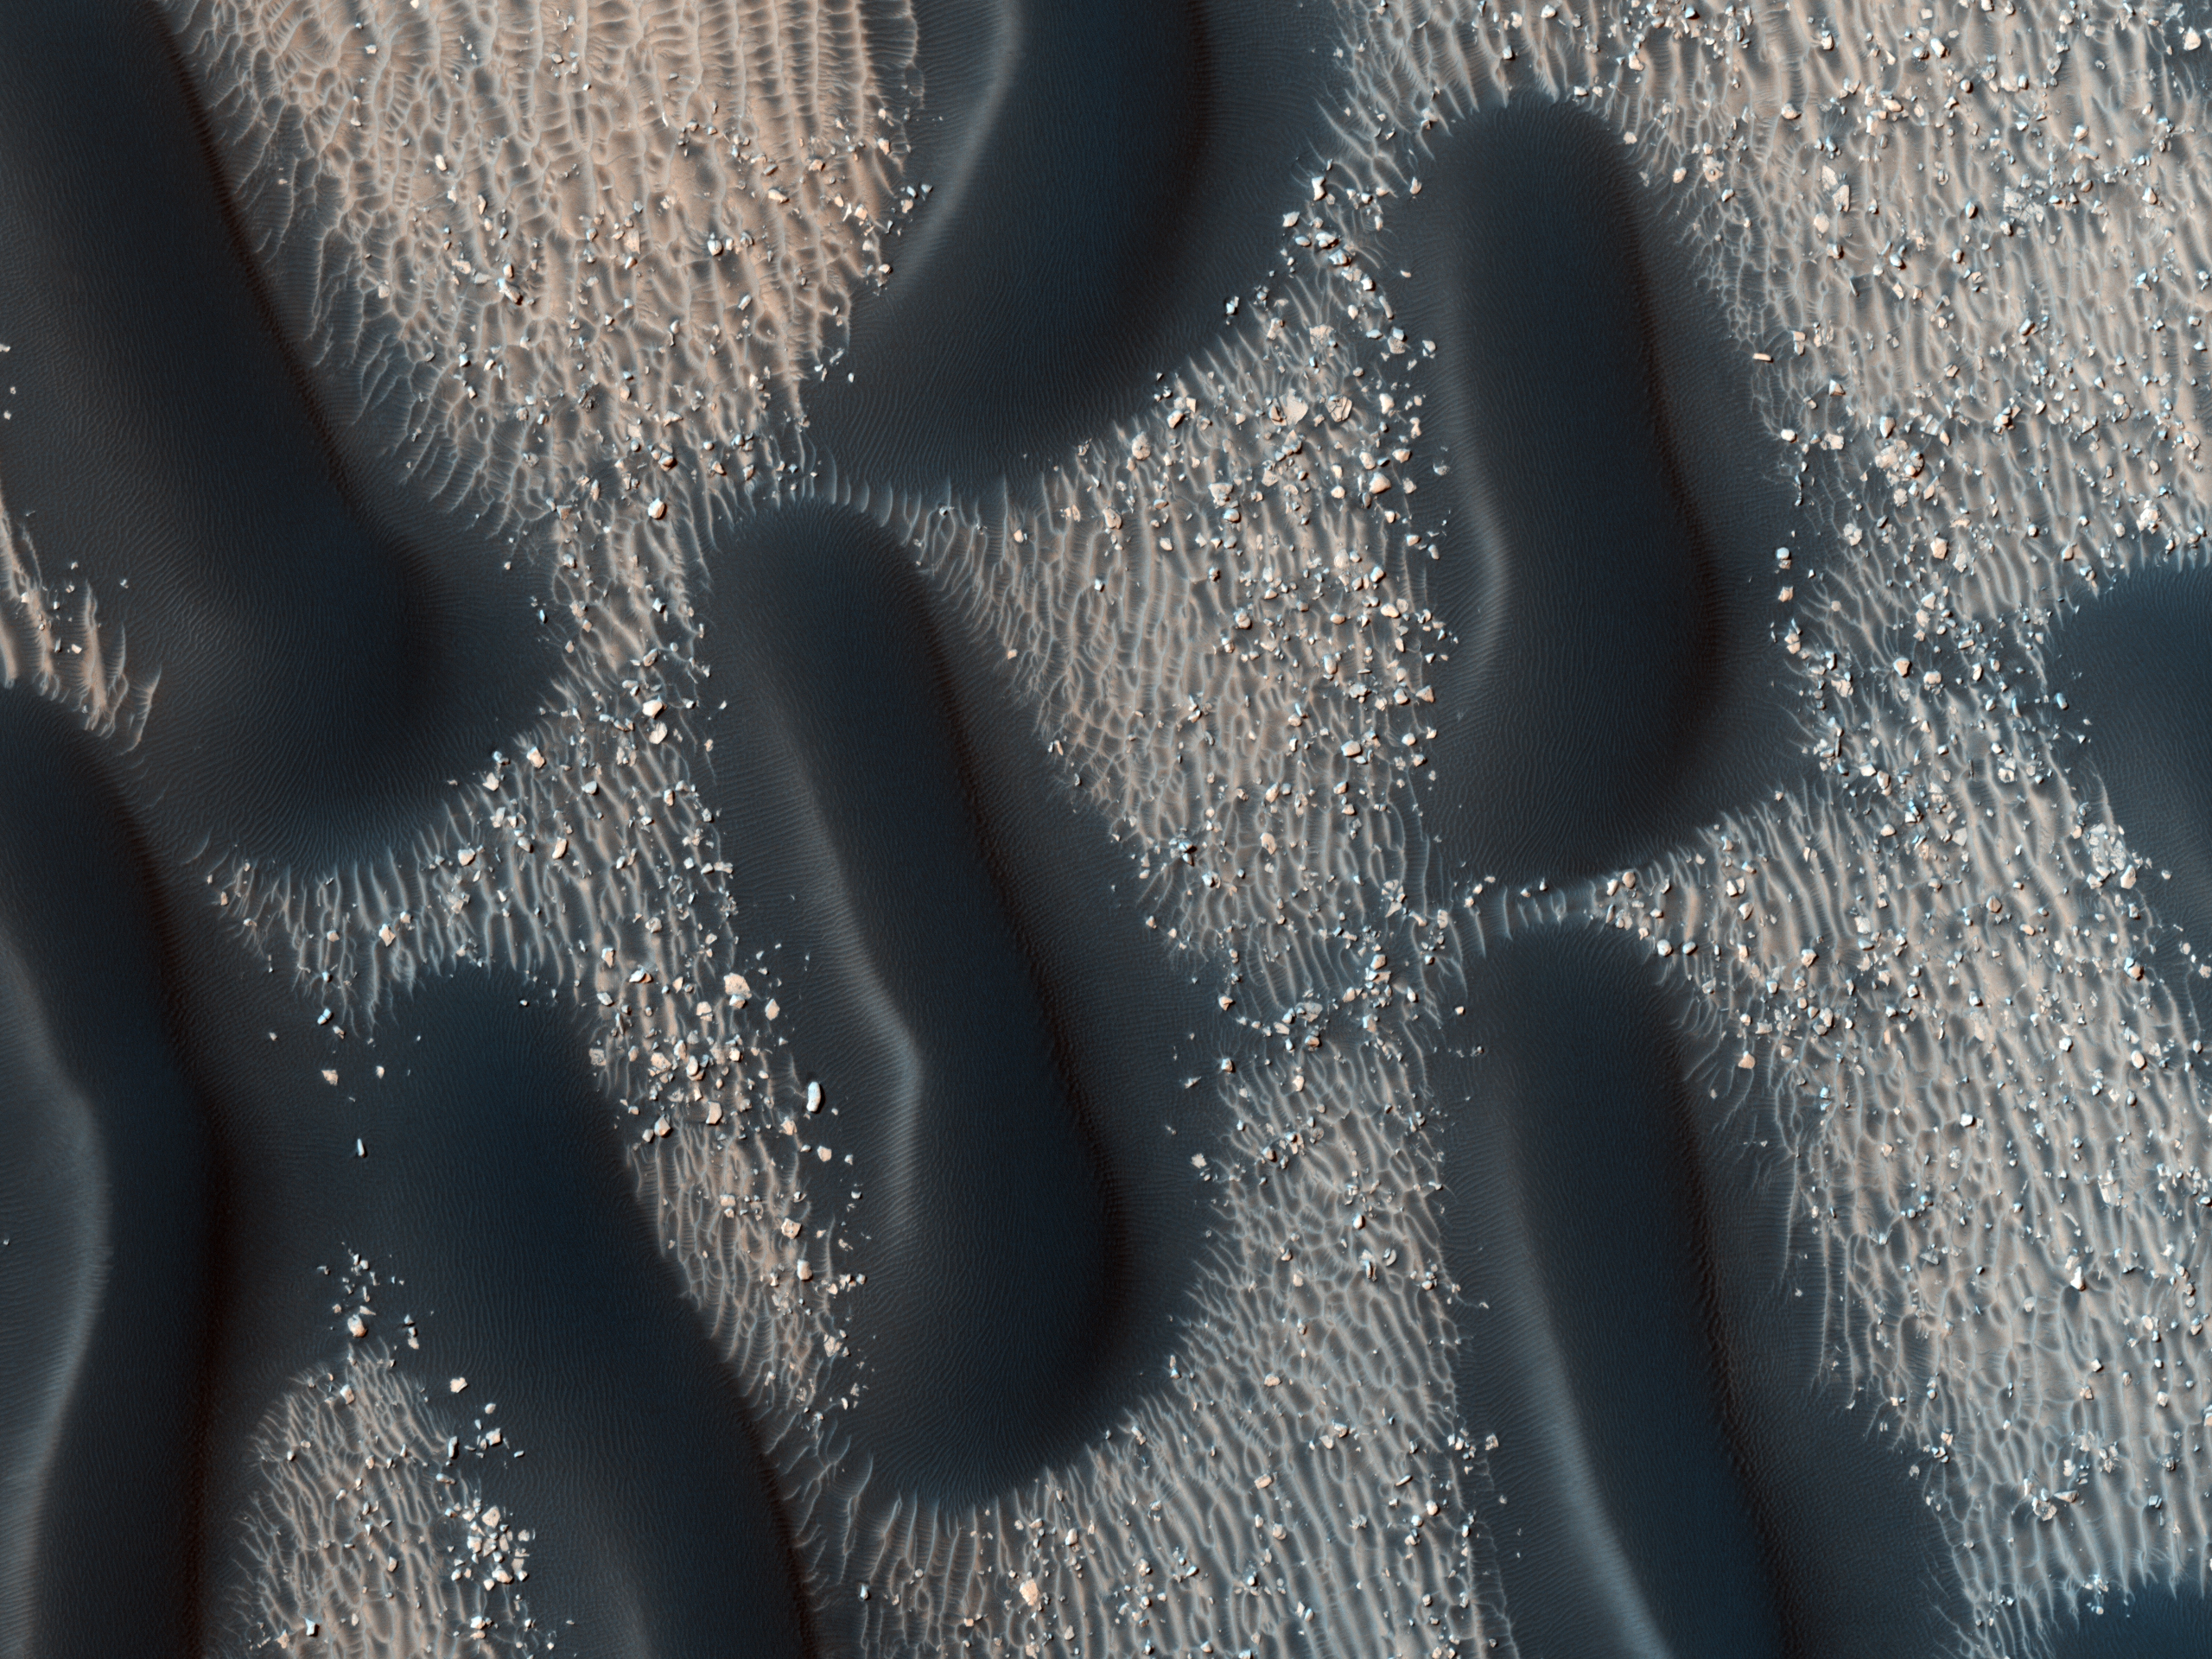

Proctor Crater Dune Field

This observation shows the edge of a dark dune field on the floor of Proctor Crater, a 150-kilometer diameter crater in the Southern highlands of Mars.

The dark dunes are composed of basaltic sand that has collected on the bottom of the crater. Dark dune slip faces (the steeper sides of the dunes) are located on the east side of the dunes and are believed to have formed in response to fall and winter westerly winds caused by geostrophic forces (winds balanced by Coriolis and pressure gradient forces). Superimposed on their surface are smaller secondary dunes that are commonly seen on terrestrial dunes of this size.

Many smaller and brighter bed forms, most likely small dunes or granule ripples, cover the substrate between the larger dark dunes as well as most of the floor of Proctor Crater. The dark dunes overlie the small bright bedforms indicating that they formed more recently. In several areas, however, the dark dunes appear to influence the orientation of the small bright dunes, possibly by wind flowing around the larger ones, suggesting that both dark and bright bedforms are coeval. The dunes in Proctor Crater may be active today, moving in response to Martian winds.

NASA’s Jet Propulsion Laboratory, a division of the California Institute of Technology in Pasadena, manages the Mars Reconnaissance Orbiter for NASA’s Science Mission Directorate, Washington. Lockheed Martin Space Systems, Denver, built the spacecraft. The High Resolution Imaging Science Experiment is operated by the University of Arizona, Tucson, and the instrument was built by Ball Aerospace & Technologies Corp., Boulder, Colo.

Originally released August 8, 2007

Credit: NASA/JPL-Caltech/University of Arizona